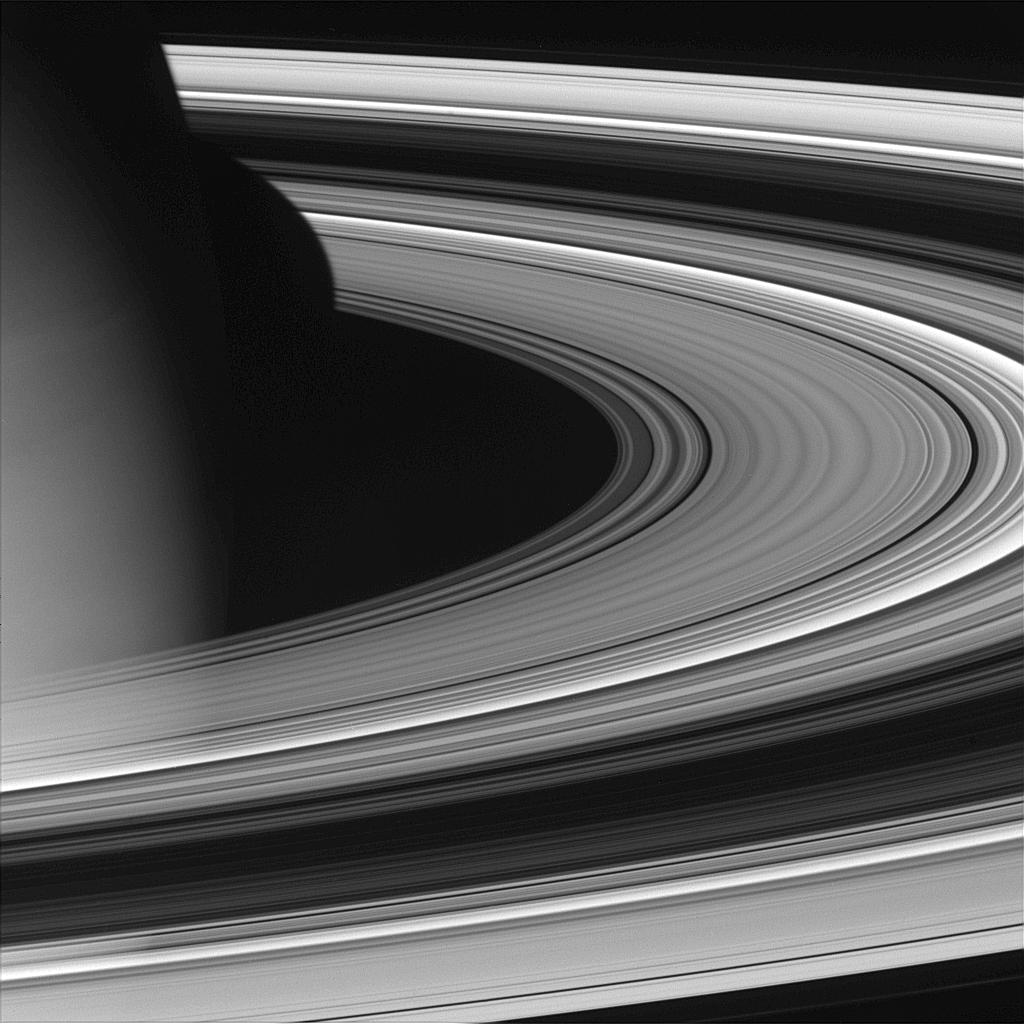

Gazing Down

Cassini pierced the ring plane and rounded Saturn on Oct. 27, 2004, capturing this view of the dark portion of the rings. A portion of the planet’s atmosphere is visible here, as is its shadow on the surface of the rings.

The image was taken with the Cassini spacecraft wide angle camera on Oct. 27, 2004, at a distance of about 618,000 kilometers (384,000 miles) from Saturn through a filter sensitive to wavelengths of infrared light centered at 1001 nanometers. The image scale is 33 kilometers (21 miles) per pixel.

The Cassini-Huygens mission is a cooperative project of NASA, the European Space Agency and the Italian Space Agency. The Jet Propulsion Laboratory, a division of the California Institute of Technology in Pasadena, manages the Cassini-Huygens mission for NASA’s Office of Space Science, Washington, D.C. The Cassini orbiter and its two onboard cameras, were designed, developed and assembled at JPL. The imaging team is based at the Space Science Institute, Boulder, Colo.

Credit: NASA/JPL/Space Science Institute